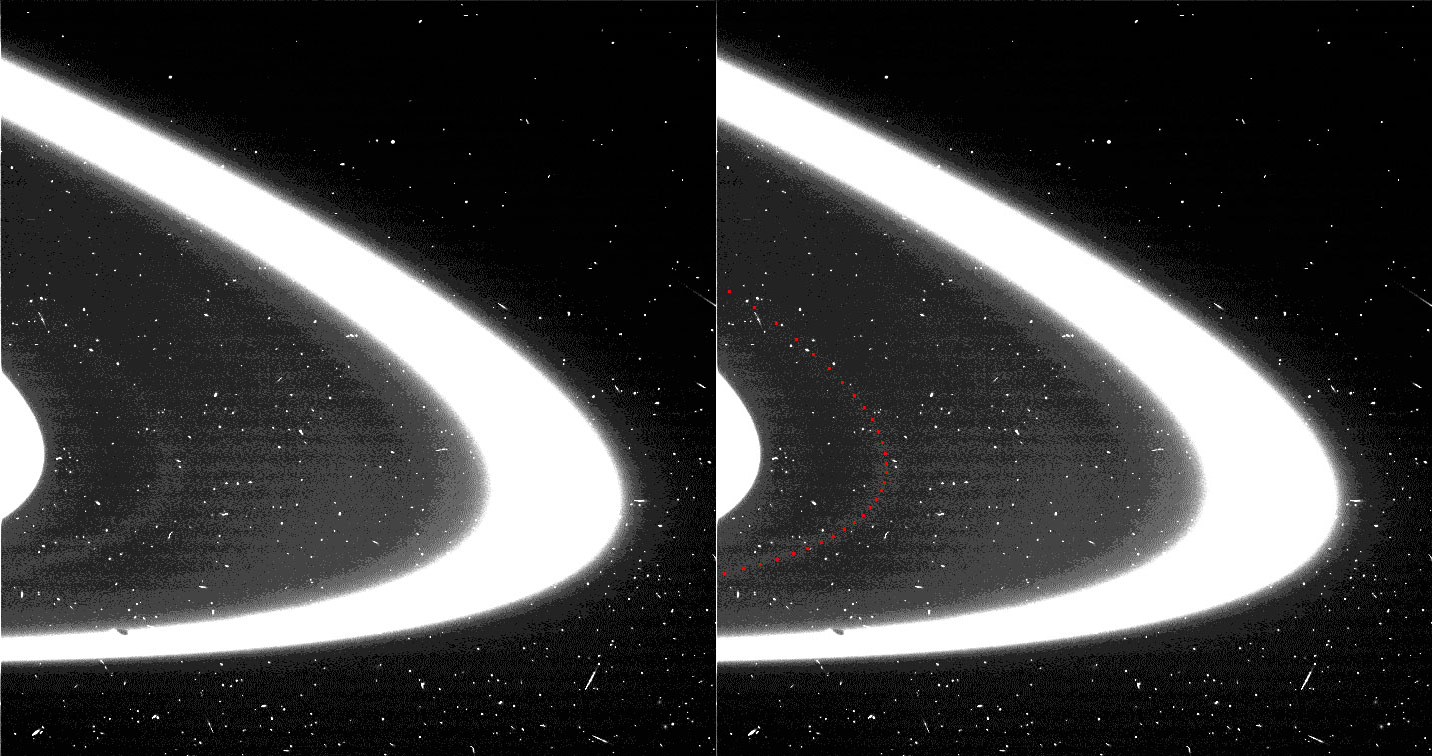

The Atlas Ring

A new found ring of material, S/2004 1 R, in the orbit of Saturn’s moon Atlas has been seen in this view of the region between the edge of Saturn’s A ring and the F ring.

The image was taken by the Cassini spacecraft wide angle camera on July 1, 2004, just after the spacecraft had crossed the ring plane following Saturn orbit insertion.

The maximum radial resolution is approximately 7 kilometers (4 miles) per pixel. The region from the A ring to the F ring spans some 3,500 kilometers (2,200 miles). The image has been enhanced to show the presence of faint ring material just beyond the edge of the A ring and in the orbit of Atlas (indicated by the red line in the image on the right). The moon Prometheus (102 kilometers or 63 miles across) can be seen close to the F ring at the lower left of the image.

The Cassini-Huygens mission is a cooperative project of NASA, the European Space Agency and the Italian Space Agency. The Jet Propulsion Laboratory, a division of the California Institute of Technology in Pasadena, manages the Cassini-Huygens mission for NASA’s Office of Space Science, Washington, D.C. The Cassini orbiter and its two onboard cameras, were designed, developed and assembled at JPL. The imaging team is based at the Space Science Institute, Boulder, Colo.

Credit: NASA/JPL/Space Science Institute